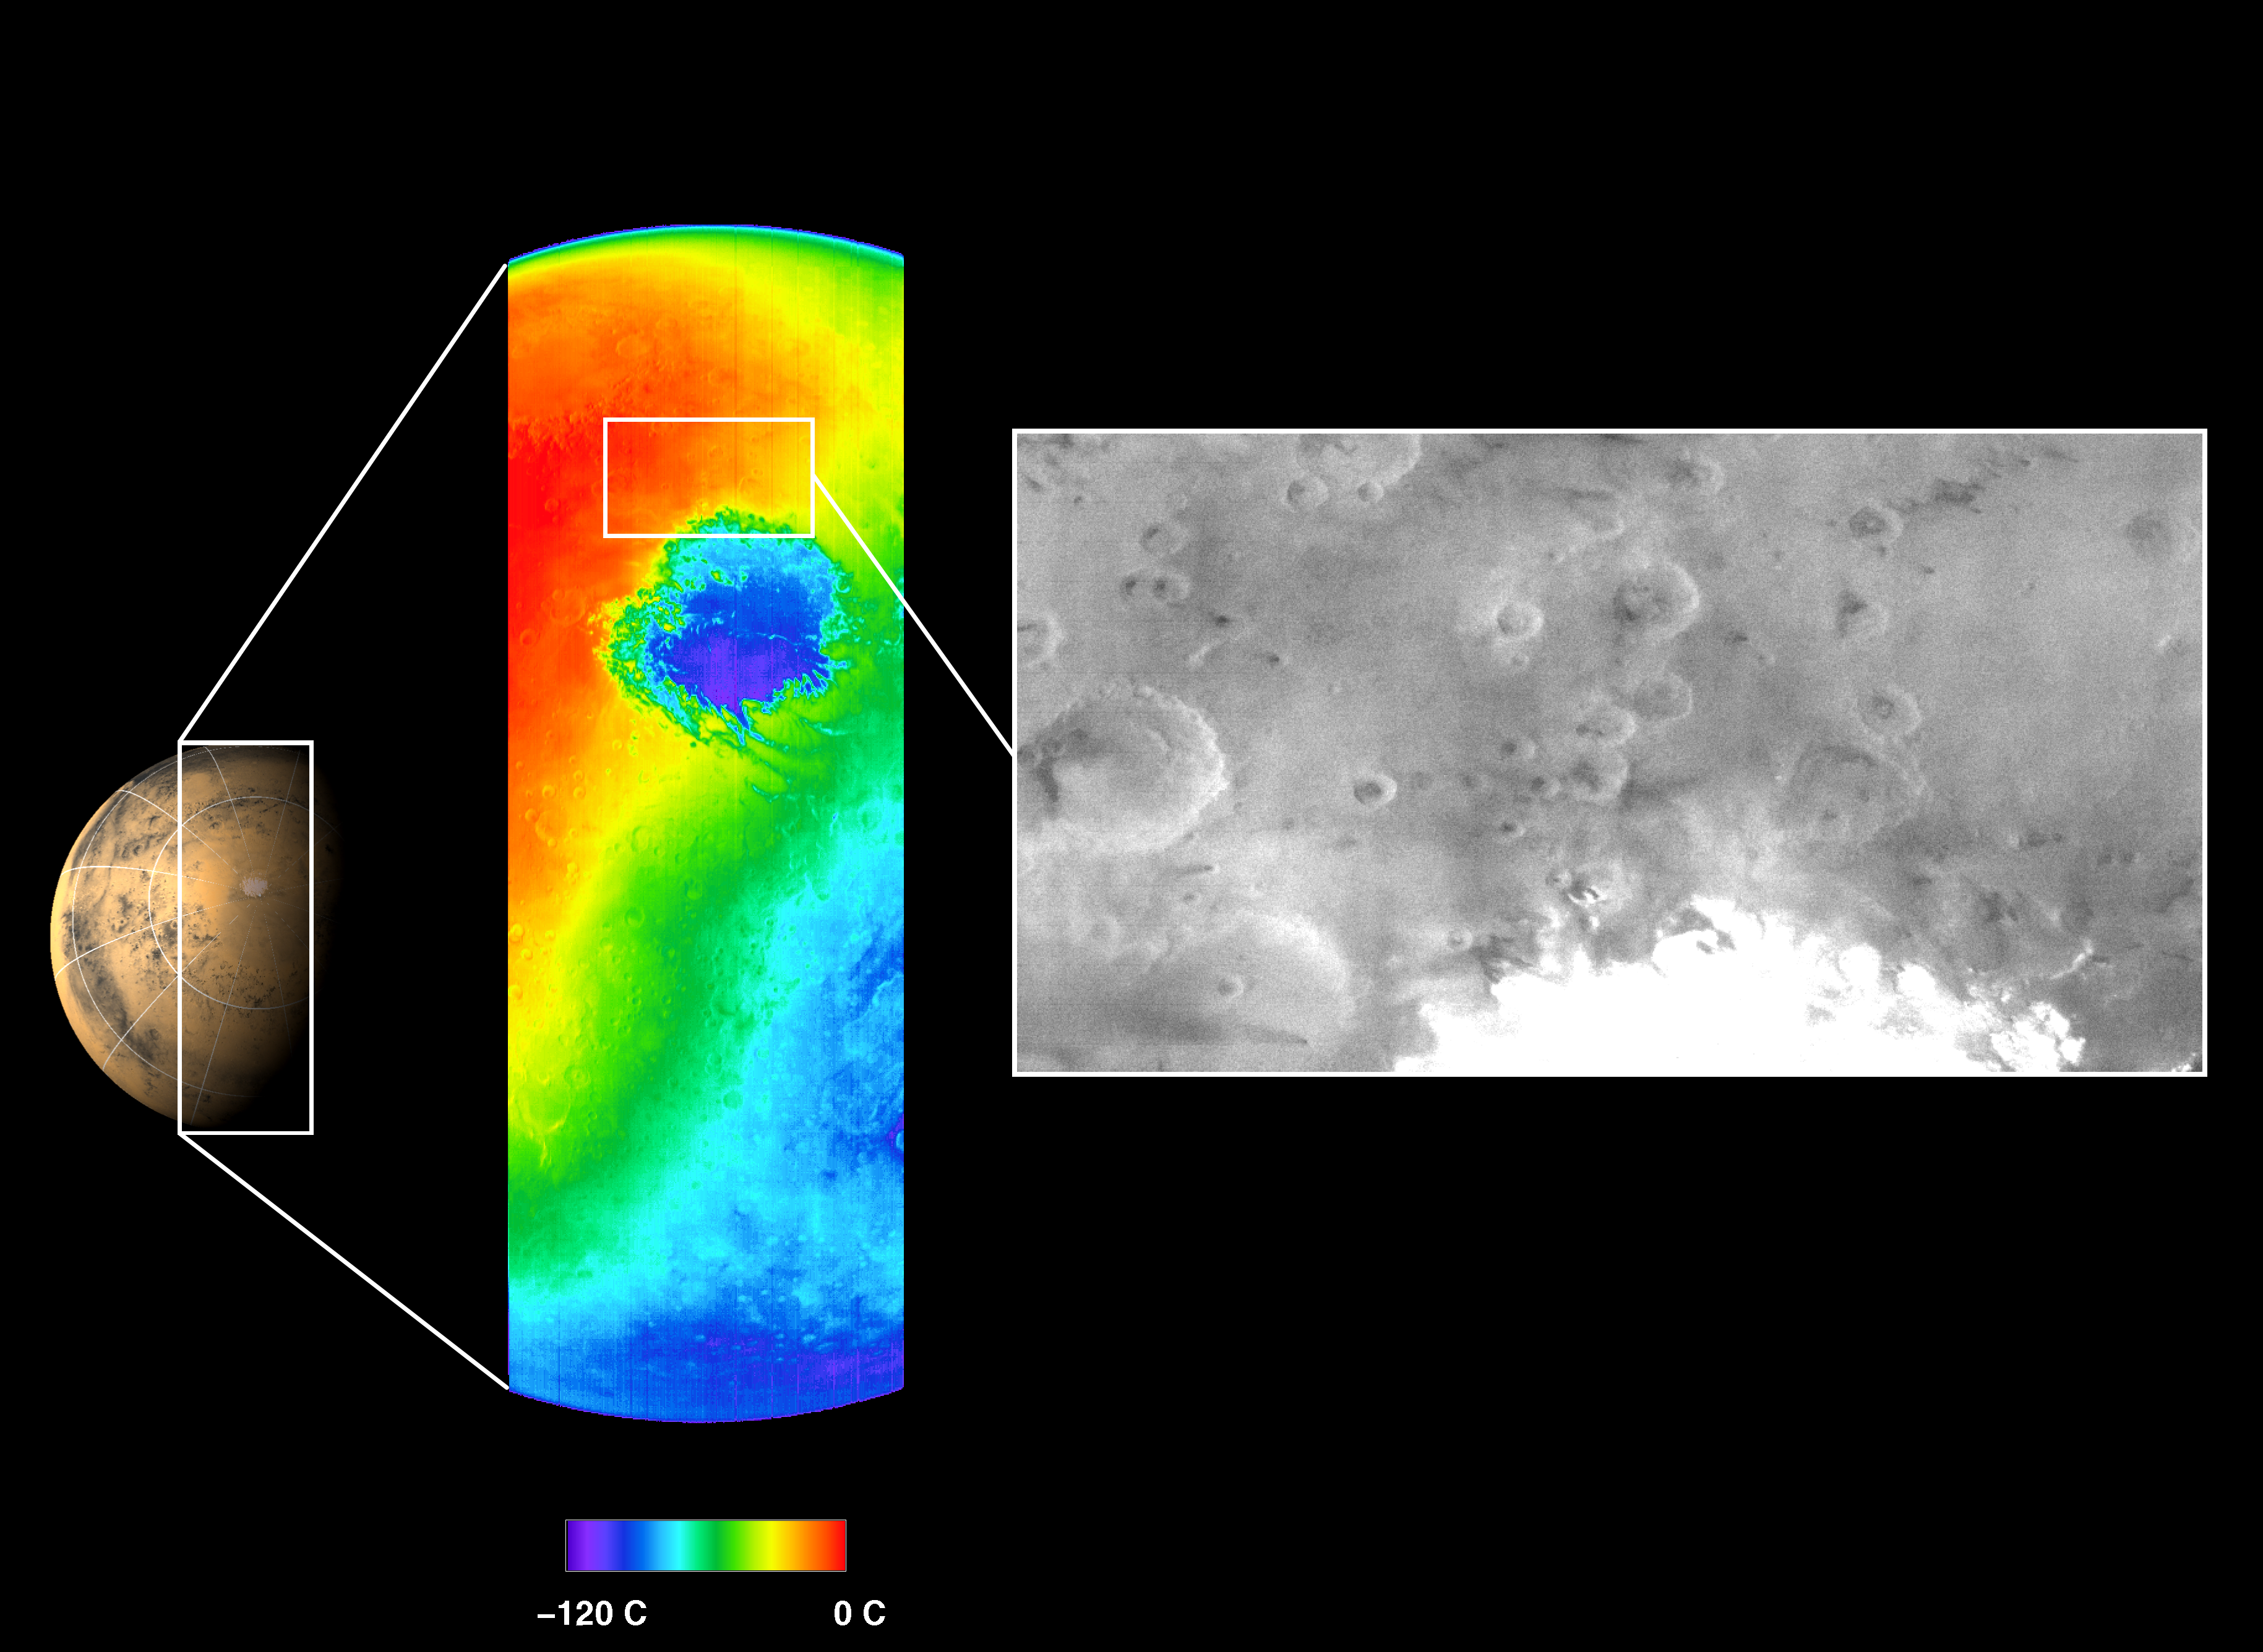

First THEMIS Infrared and Visible Images of Mars

This picture shows both a visible and a thermal infrared image taken by the thermal emission imaging system on NASA’s 2001 Mars Odyssey spacecraft on November 2, 2001. The images were taken as part of the ongoing calibration and testing of the camera system as the spacecraft orbited Mars on its 13th revolution of the planet.

The visible wavelength image, shown on the right in black and white, was obtained using one of the instrument’s five visible filters. The spacecraft was approximately 22,000 kilometers (about 13,600 miles) above Mars looking down toward the south pole when this image was acquired. It is late spring in the martian southern hemisphere.

The thermal infrared image, center, shows the temperature of the surface in color. The circular feature seen in blue is the extremely cold martian south polar carbon dioxide ice cap. The instrument has measured a temperature of minus 120 degrees Celsius (minus 184 degrees Fahrenheit) on the south polar ice cap. The polar cap is more than 900 kilometers (540 miles) in diameter at this time.

The visible image shows additional details along the edge of the ice cap, as well as atmospheric hazes near the cap. The view of the surface appears hazy due to dust that still remains in the martian atmosphere from the massive martian dust storms that have occurred over the past several months.

The infrared image covers a length of over 6,500 kilometers (3,900 miles) spanning the planet from limb to limb, with a resolution of approximately 5.5 kilometers per picture element, or pixel, (3.4 miles per pixel) at the point directly beneath the spacecraft. The visible image has a resolution of approximately 1 kilometer per pixel (.6 miles per pixel) and covers an area roughly the size of the states of Arizona and New Mexico combined.

An annotated image is available at the same resolution in tiff format. Click the image to download (note: it is a 5.2 mB file)

NASA’s Jet Propulsion Laboratory, Pasadena, Calif. manages the 2001 Mars Odyssey mission for NASA’s Office of Space Science, Washington D.C. The thermal-emission imaging system was developed at Arizona State University,Tempe, with Raytheon Santa Barbara Remote Sensing, Santa Barbara, Calif. Lockheed Martin Astronautics, Denver, is the prime contractor for the project, and developed and built the orbiter. Mission operations are conducted jointly from Lockheed Martin and from JPL, a division of the California Institute of Technology in Pasadena.

Credit: NASA/JPL/Arizona State University